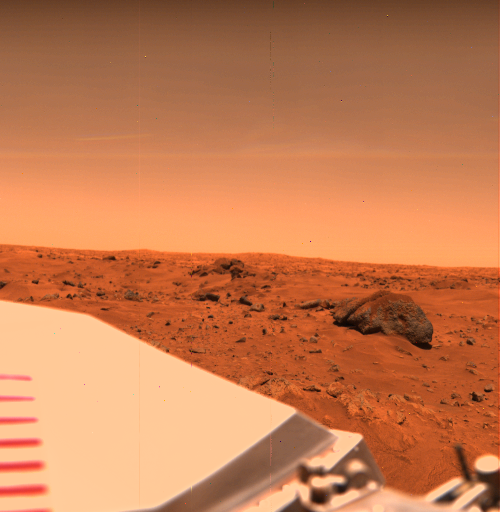

Big Joe in the Chryse Planitia

Near the Viking 1 Lander on the Chryse Plains of Mars, ‘Big Joe’ stands a silent vigil. This large, often-photographed dark rock has a topping of reddish fine-grained silt that spills down its sides. It is about 2 meters (6.6 feet) long and lies about 8 meters (26 feet) from the spacecraft. The rough texture of the sides shows it to be coarse grained. Big Joe appears to be part of a field of large blocks that has a roughly circular alignment and which may be part of the rim of an ancient degraded crater. Some of the other blocks of the field can be seen to the left, extending out toward the horizon, perhaps 1.5 kilometers (1 mile) away. Drifts of fine-grained material cover the surface to the right and left of Big Joe. The part of the Lander that is visible in the lower left is the cover of the nuclear power supply.

Credit: NASA/JPL